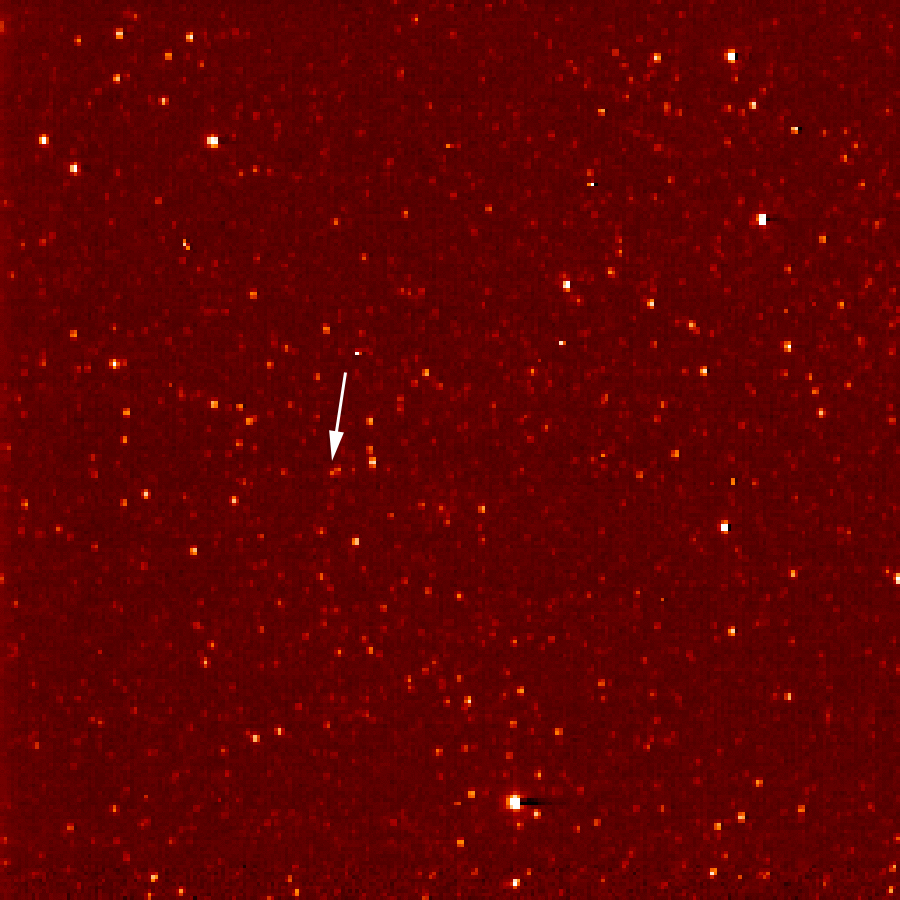

New Horizons Sees Pluto (Sept. 21)

A white arrow marks Pluto in this New Horizons Long Range Reconnaissance Imager (LORRI) picture taken Sept. 21, 2006. Seen at a distance of about 4.2 billion kilometers (2.6 billion miles) from the spacecraft, Pluto is little more than a faint point of light among a dense field of stars. Mission scientists knew they had Pluto in their sights when LORRI detected an unresolved “point” in Pluto’s predicted position, moving at the planet’s expected motion across the constellation of Sagittarius near the plane of the Milky Way galaxy.

Credit: NASA/Johns Hopkins University Applied Physics Laboratory/Southwest Research Institute